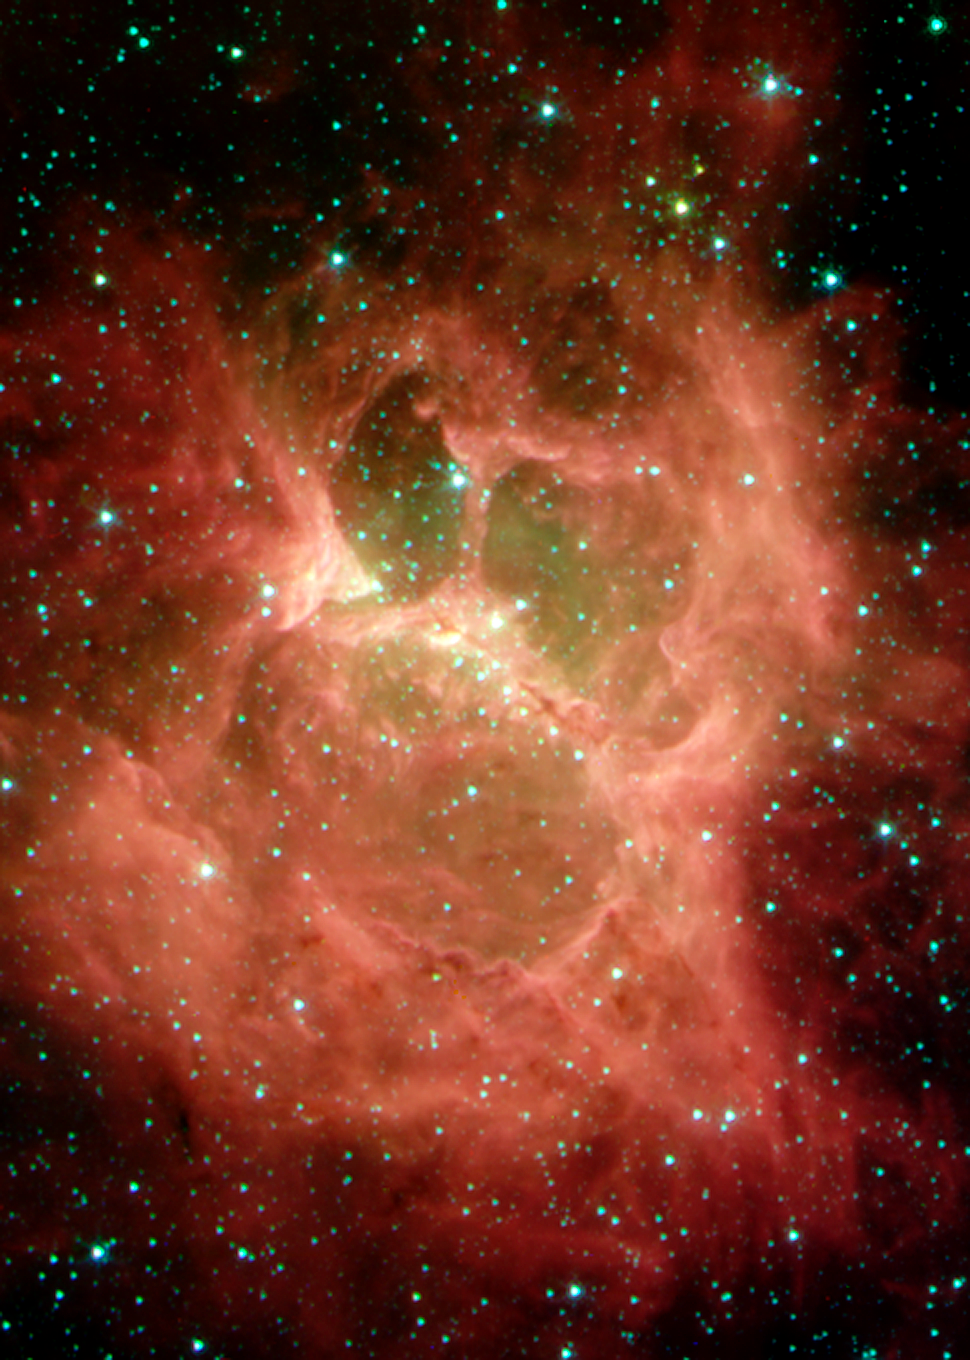

Star Formation Region DR 6

A "monster" lurking behind a blanket of cosmic dust is unveiled in this 2004 Halloween image from NASA's Spitzer Space Telescope. Resembling a ghoul with two hollow eyes and a screaming mouth, this cloud of newborn stars was uncovered by Spitzer's heat-seeking infrared eyes.

This nebula, called "DR 6", resides in the plane of our Milky Way galaxy and is home to a cluster of about 10 massive newborn stars, ranging in size from 10 to 20 times the mass of our Sun. The nebular "eyes" and "mouth" were carved out by intense heat and winds, which shoot outward from the stars (located in the central bar or "nose"). The green material remaining in the eyes and mouth is comprised of gas, while the red regions and tendrils beyond make up the dusty cloud that originally gave birth to the young stars.

Within the nebula's central bar, a second generation of stars is in the process of forming. These stars, in turn, will sculpt their stellar nursery, and ultimately affect the birth of yet another generation of stars. Spitzer provides astronomers with an unprecedented combination of sensitivity and spatial resolution to study this cycle in detail.

DR 6 is located 3,900 light-years away in the constellation Cygnus. The distance from one end of its central bar to the other is the about 3.5 light-years, or about the same distance from our Sun to its nearest neighbor, Alpha Centauri.

This image composite was taken on Nov. 27, 2003, by Spitzer's infrared array camera. It is composed of images obtained at four wavelengths: 3.6 microns (blue), 4.5 microns (green), 5.8 microns (orange) and 8 microns (red).

Credit: NASA/JPL-Caltech/S.Carey (Caltech)